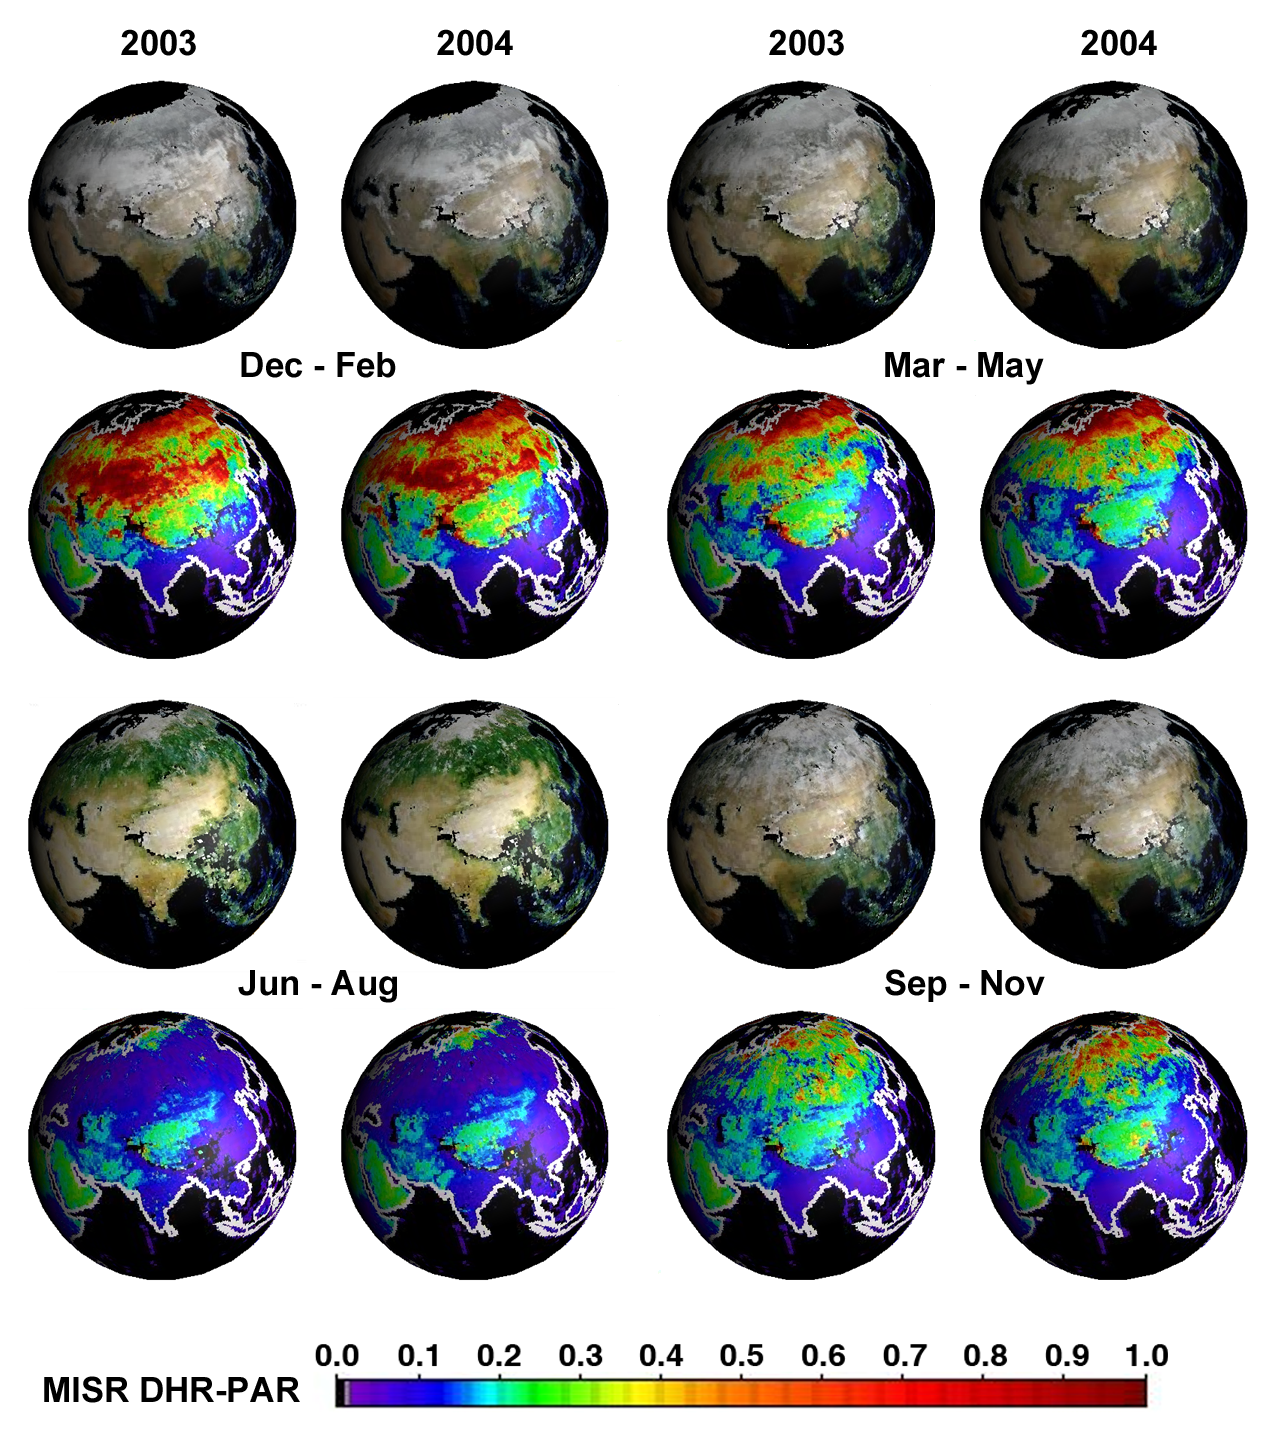

Seasonal Changes in Earth’s Surface Albedo

About 50 million square kilometers of the Earth’s terrestrial surface undergo a transition each year from freeze to thaw, thus setting off a series of global biospheric processes. Much of this activity can be detected by the temporal changes in the amount of sunlight reflected by the Earth’s surface at various wavelengths. A quantitative measure of this reflected sunlight is described by the albedo, which is the fraction of sunlight reflected by a surface area to that incident on the surface area in all directions, typically in a given spectral band. The surface albedo can vary between zero (all incident sunlight is absorbed at the surface and none is reflected) and one (all incident sunlight is reflected from the surface and none is absorbed). Fresh snow is an example of a surface type with an albedo close to one in the visible region of the solar spectrum whereas deep clean ocean water has an albedo that is close to zero.

Five years of global surface albedo data are now available as summary maps from NASA’s Multi-angle Imaging SpectroRadiometer (MISR). The globes in the image show a particular kind of albedo, formally known as Directional Hemispherical Reflectance (DHR), in which all scattering effects from the atmosphere are removed. Thus the sunlight incident on any part of the global surface is uniquely directional, coming only from the location of the sun in the sky and with no multidirectional sunlight created by scattering in the atmosphere. The first and third line of globes show MISR blue, green, and red band DHR, combined to create a natural color DHR. The second and fourth line of globes show DHR-PAR, that DHR for the sunlight band containing only those wavelengths used in photosynthesis (400 – 700 nanometers), which are absorbed by vegetation. The sunlight in this spectral region is known as photosynthetically active radiation (PAR), thus the label DHR-PAR for the associated albedo. A heavily vegetated surface area will therefore have a small DHR-PAR value (blue on the color scale) while non-vegetated areas where absorption is small in the PAR region will tend to have high values of DHR-PAR (green to red on the color scale). Regions where DHR or DHR-PAR could not be derived, either due to an inability to retrieve the necessary atmospheric characteristics or due to the presence of clouds, are shown in black.

The globes cover most of Asia, eastern Europe and the Middle East, for each of the four seasons in the years 2003 and 2004. Noteworthy differences between the years 2003 and 2004 include increased albedo over the Gobi Desert region during September to November of 2004, compared with this interval in 2003. Surface albedo changes occur naturally on a seasonal and annual basis, but albedo is also sensitive to perturbations such as land use changes. Albedo maps constitute an important dataset in climate studies, particularly climate modeling. Combined with solar exposure estimates, they are also useful in agricultural research (e.g., estimation of crop yields and disease outbreaks) and land management. Global MISR DHR maps are also available for all other parts of the planet, and for monthly as well as seasonal time increments. These and other surface and vegetation products from the MISR instrument are available from the MISR instrument are available from the NASA Langley Atmospheric Sciences Data Center’s MISR Level 3 Imagery website.

The Multi-angle Imaging SpectroRadiometer observes the daylit Earth continuously from pole to pole, and every 9 days views the entire globe between 82 degrees north and 82 degrees south latitude. MISR was built and is managed by NASA’s Jet Propulsion Laboratory, Pasadena, CA, for NASA’s Office of Earth Science, Washington, DC. The Terra satellite is managed by NASA’s Goddard Space Flight Center, Greenbelt, MD. JPL is a division of the California Institute of Technology.

Credit: NASA/GSFC/LaRC/JPL, MISR Team